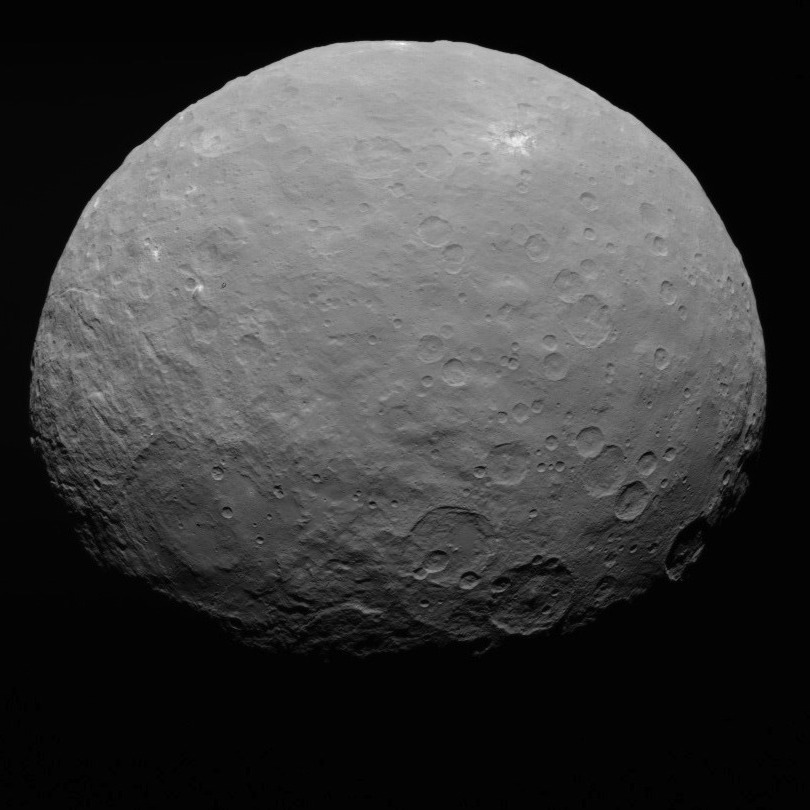

Dawn RC3 Image 21

This image of Ceres is part of a sequence taken by NASA’s Dawn spacecraft on May 7, 2015, from a distance of 8,400 miles (13,600 kilometers).

Dawn’s mission is managed by JPL for NASA’s Science Mission Directorate in Washington. Dawn is a project of the directorate’s Discovery Program, managed by NASA’s Marshall Space Flight Center in Huntsville, Alabama. UCLA is responsible for overall Dawn mission science. Orbital ATK, Inc., in Dulles, Virginia, designed and built the spacecraft. The German Aerospace Center, the Max Planck Institute for Solar System Research, the Italian Space Agency and the Italian National Astrophysical Institute are international partners on the mission team.

Credit: NASA/JPL-Caltech/UCLA/MPS/DLR/IDA